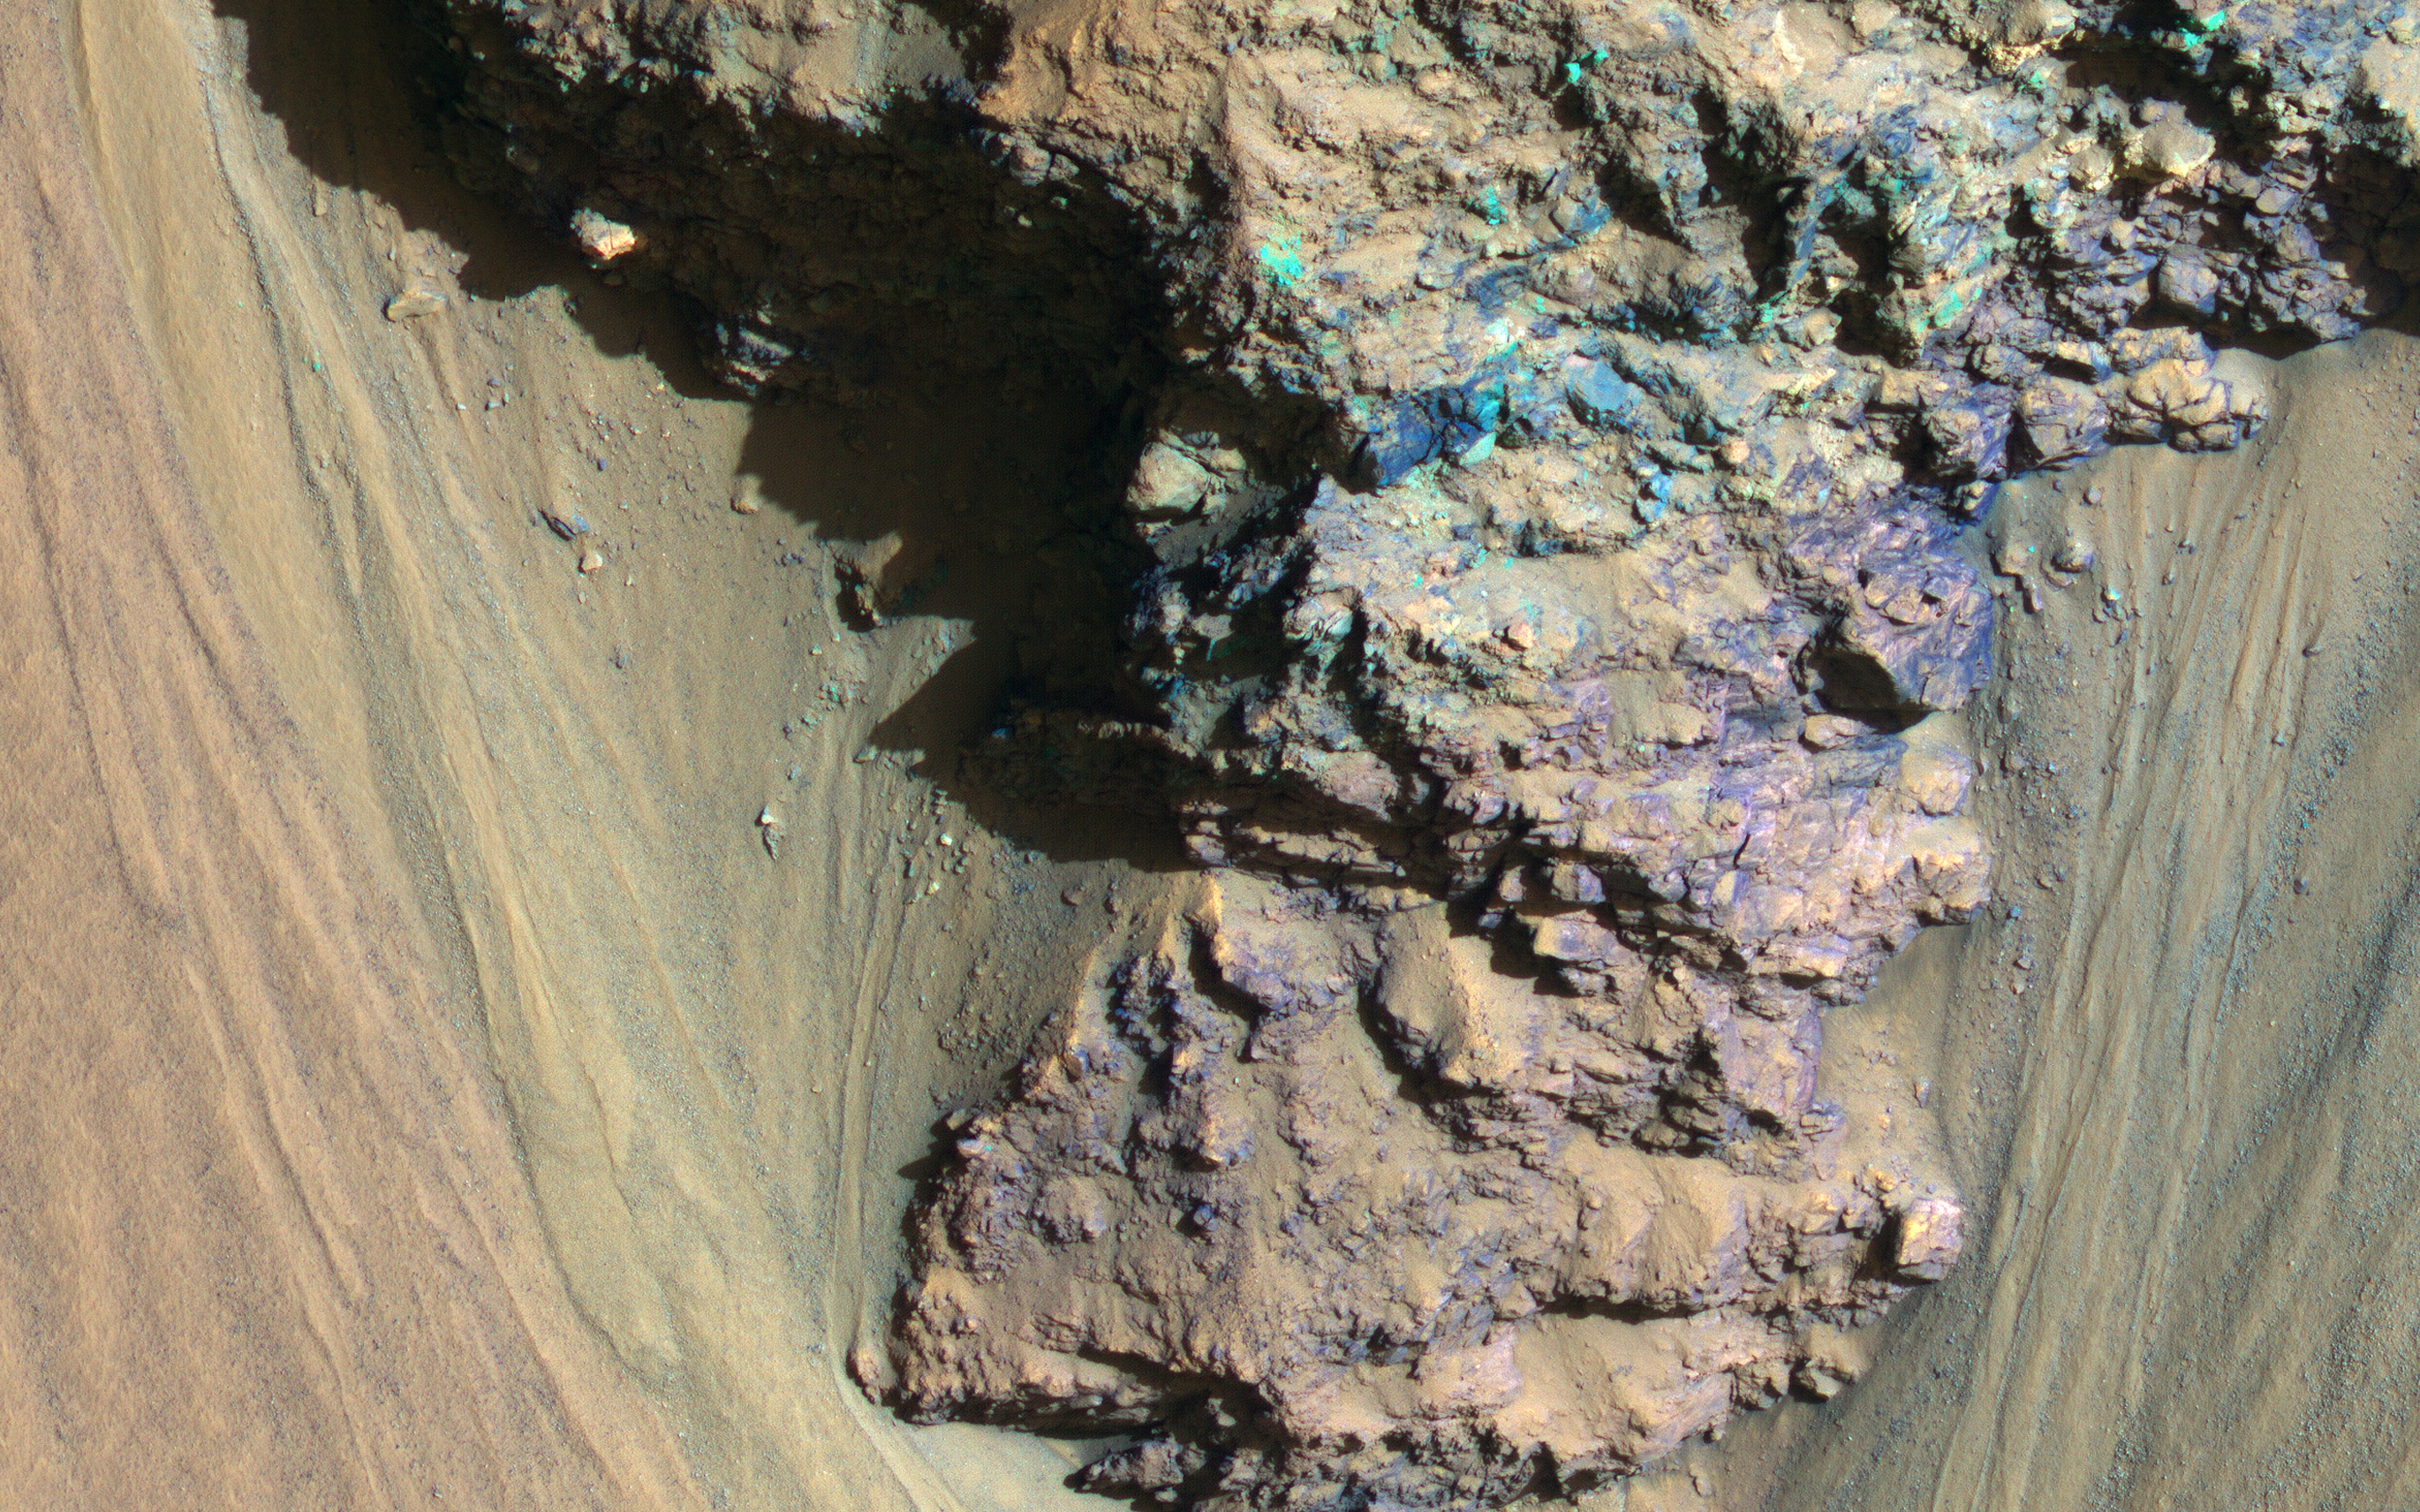

Geologic History Revealed in Valles Marineris

An enhanced-color image from NASA’s Mars Reconnaissance Orbiter (MRO) reveals bedrock that is several kilometers below the top of the giant Valles Marineris canyons.

The upper layers have relatively little diversity of colors and textures, but deeper levels show more complex processes. The upper layers could be mostly volcanic while the lower layers were influenced by the period of heavy bombardment and greater interactions with water.

This is a stereo pair with ESP_013362_1710.

The map is projected here at a scale of 25 centimeters (9.8 inches) per pixel. [The original image scale is 26.6 centimeters (10.4 inches) per pixel (with 1 x 1 binning); objects on the order of 80 centimeters (31.5 inches) across are resolved.] North is up.

The University of Arizona, Tucson, operates HiRISE, which was built by Ball Aerospace & Technologies Corp., Boulder, Colorado. NASA’s Jet Propulsion Laboratory, a division of Caltech in Pasadena, California, manages the Mars Reconnaissance Orbiter Project for NASA’s Science Mission Directorate, Washington.

Credit: NASA/JPL-Caltech/Univ. of Arizona